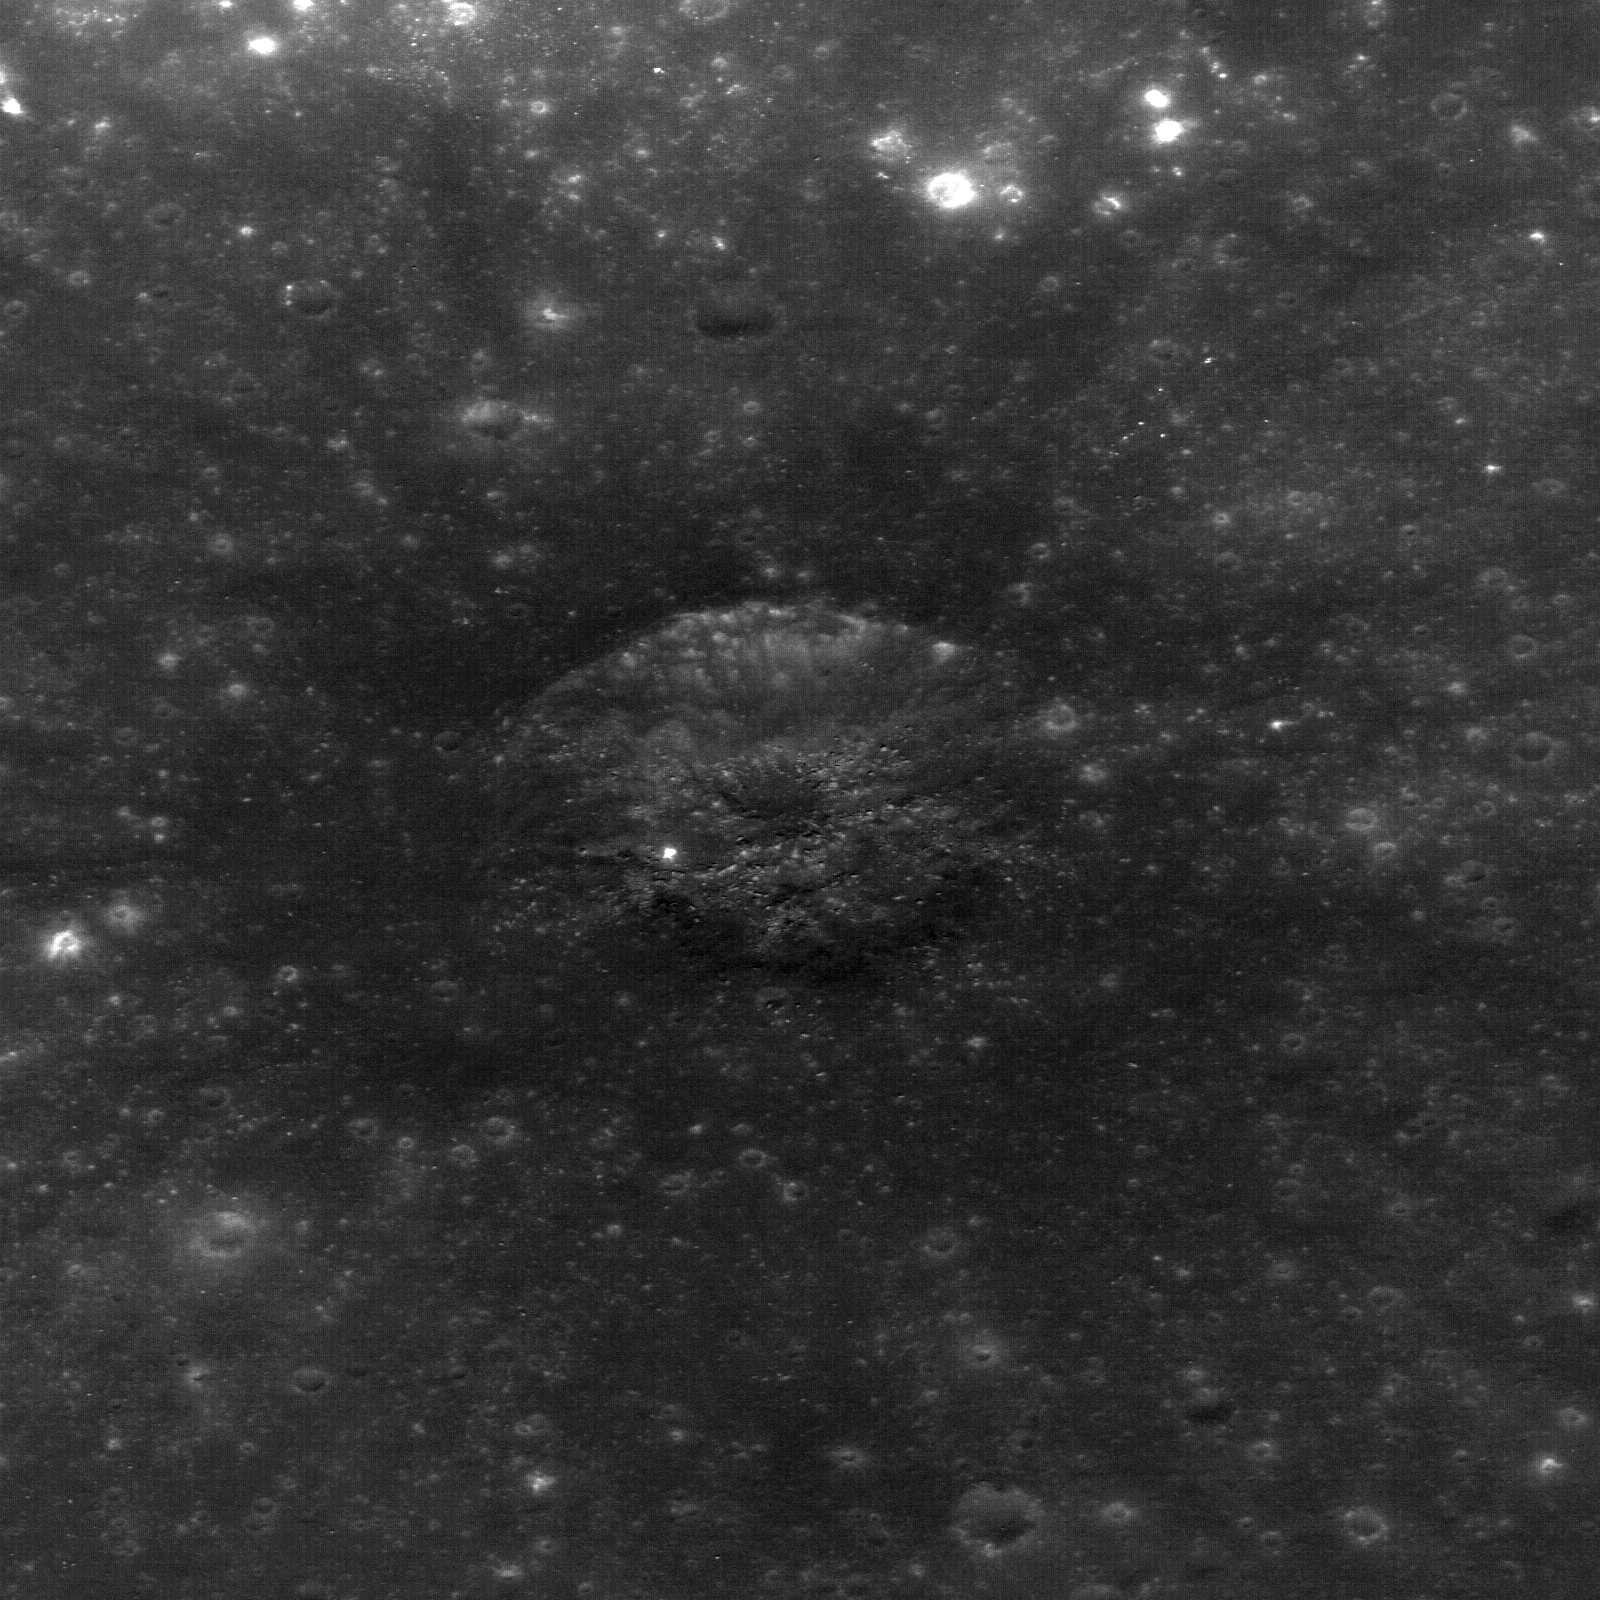

Rima Bode

This image is a NASA Lunar Reconnaissance Orbiter NAC closeup of a small fresh crater (230 m across) with very dark ejecta within the regional pyroclastic deposit in the highlands near Rima Bode II. This site is near a NASA Constellation region of interest. This crater has excavated fresh pyroclastic material but has not penetrated through the deposit, which may be more than 100 meters thick in this area. LROC NAC image M124593116L. View is 478 m across.

NASA’s Goddard Space Flight Center built and manages the mission for the Exploration Systems Mission Directorate at NASA Headquarters in Washington. The Lunar Reconnaissance Orbiter Camera was designed to acquire data for landing site certification and to conduct polar illumination studies and global mapping. Operated by Arizona State University, LROC consists of a pair of narrow-angle cameras (NAC) and a single wide-angle camera (WAC). The mission is expected to return over 70 terabytes of image data.

Credit: NASA/GSFC/Arizona State University